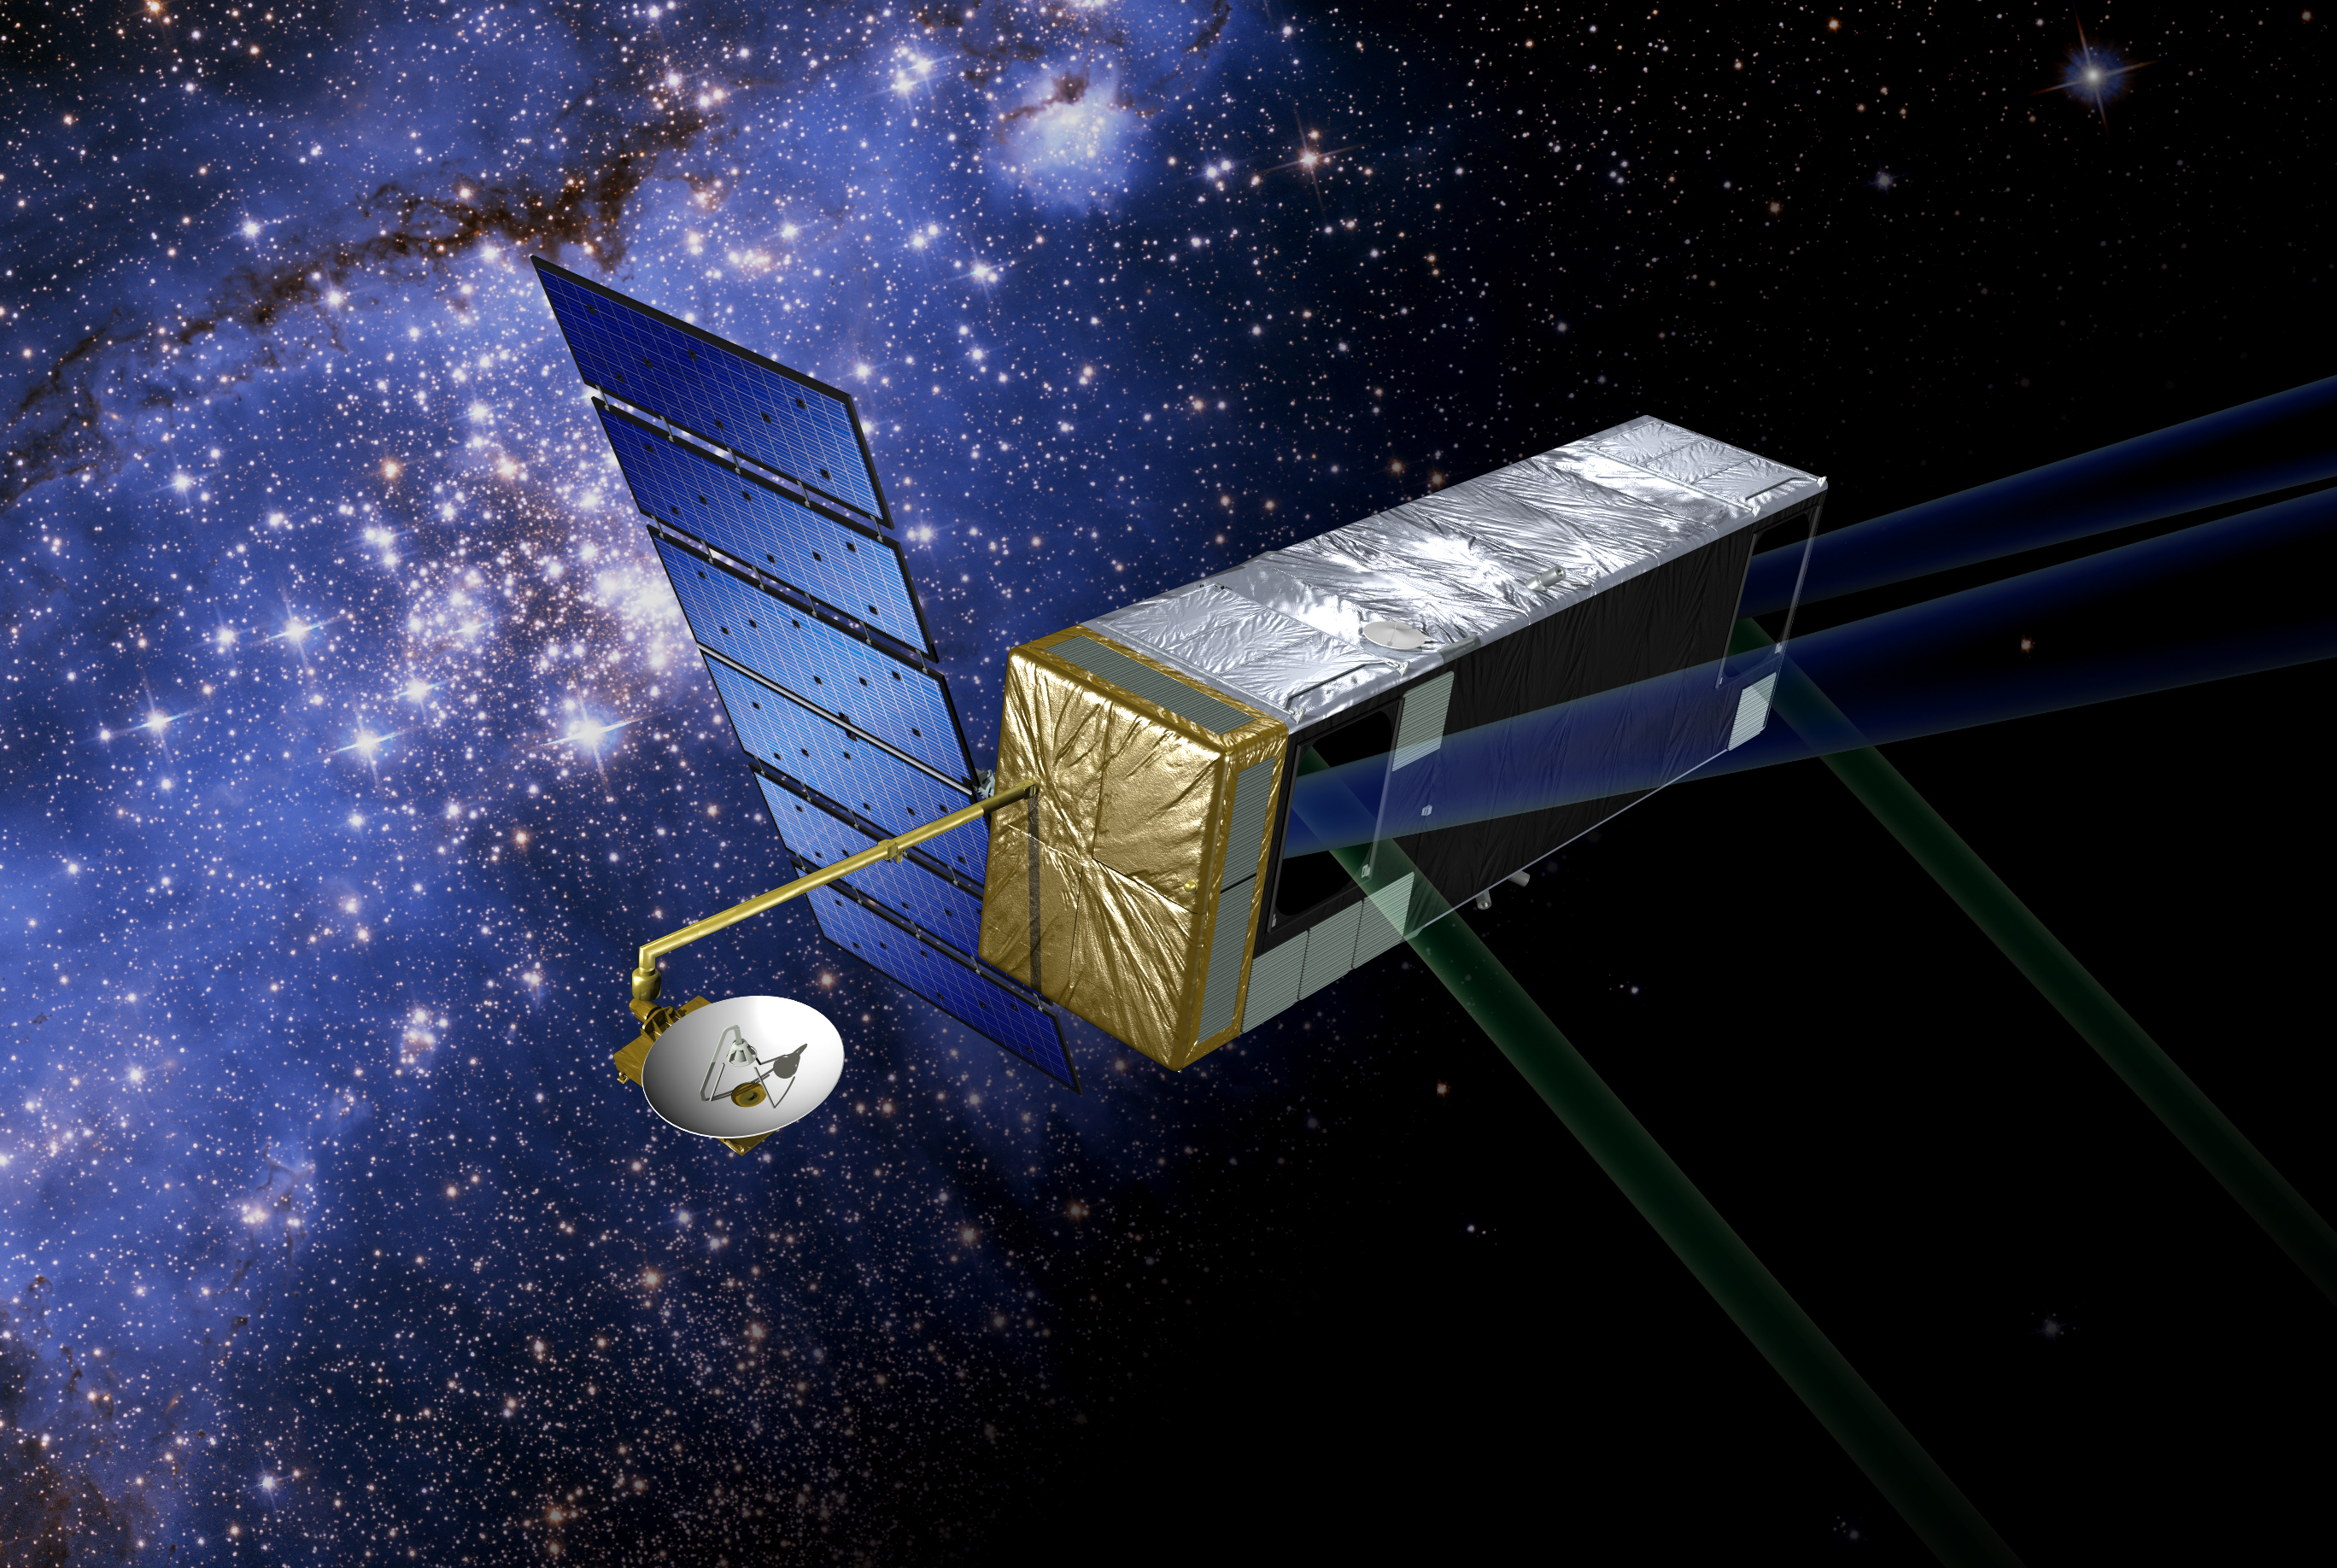

Proposed Missions – Terrestrial Planet Finder

Visible Light Coronagraph for Terrestrial Planet Finder

Proposed Launch: 2014

Purpose: To search for Earth-like planets that might harbor life. Terrestrial Planet Finder will use multiple telescopes working together to take family portraits of stars and their orbiting planets and determine which planets may have the right chemistry to sustain life.

The mission will study all aspects of planets, from their formation as disks of dust and gas around newly forming stars to their subsequent development. It will also look for planets orbiting the nearest stars and study their suitability as homes for any possible life.

One great challenge is how to detect planets against the blinding glare of their parent star, an effort that has been compared to trying to find a firefly in the glare of a searchlight. Terrestrial Planet Finder will reduce the glare of parent stars to see planetary systems up to 50 light-years away.

Using spectroscopic instruments on Terrestrial Planet Finder, scientists will measure relative amounts of gases like carbon dioxide, water vapor, ozone and methane. This study will help determine whether a planet is suitable for life–or even whether life already exists there.

NASA has chosen two mission architecture concepts for further study and technology development. The two candidate architectures are:

Infrared Interferometer: Multiple small telescopes on a fixed structure or on separated spacecraft flying in precision formation would simulate a much larger, very powerful telescope. A technique called nulling would reduce starlight by a factor of one million, enabling the detection of the very dim infrared emission from planets.

Visible Light Coronagraph: A large optical telescope, with a mirror three to four times bigger and at least 10 times more precise than the Hubble Space Telescope, would collect starlight and the very dim light reflected from planets. Its special optics would reduce starlight by a factor of one billion, enabling astronomers to detect the faint planets.

Credit: NASA/JPL